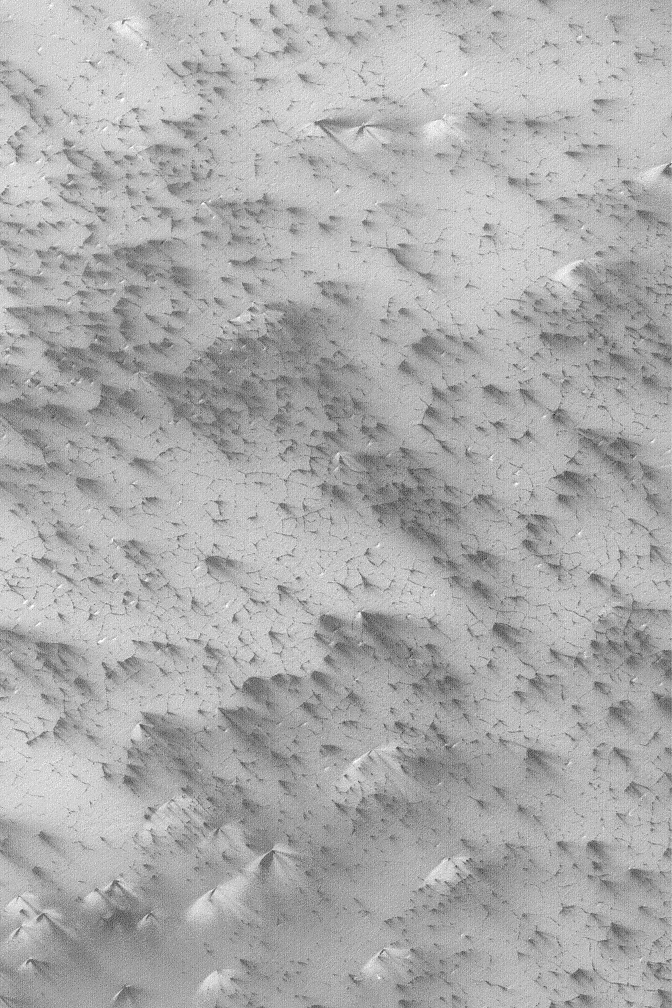

Defrosting Patterns

MGS MOC Release No. MOC2-487, 18 September 2003

This June 2003 Mars Global Surveyor (MGS) Mars Orbiter Camera (MOC) picture shows patterns created by defrosting processes on the south polar seasonal ice cap. Seasonal cap refers to the part of the polar cap that comes and goes with the seasons, as opposed to the residual cap, which lasts throughout the summer. The area shown here, in summer, will have no frost. This picture was taken during southern spring. As the seasonal frost begins to sublime away, dark cracks form a polygon pattern, and wind blows material to form varied bright and dark streaks. What is unknown is whether the dark streaks consist of sand and silt from beneath the seasonal frost, or whether they, too, consist of frost that has been transformed into coarse-grained particles that can be mobilized by wind. Alternatively, the streaks represent erosion and removal of frost, rather than deposition of granular material. The bright streaks are most likely made of frost–whether they are water ice or carbon dioxide ice remains to be determined. The bulk of the frosted surface shown here is carbon dioxide ice. The image is located near 87.3°S, 192.4°W. The picture covers an area 3 km (1.9 mi) wide and is illuminated by sunlight from the upper left.

Credit: NASA/JPL/Malin Space Science Systems